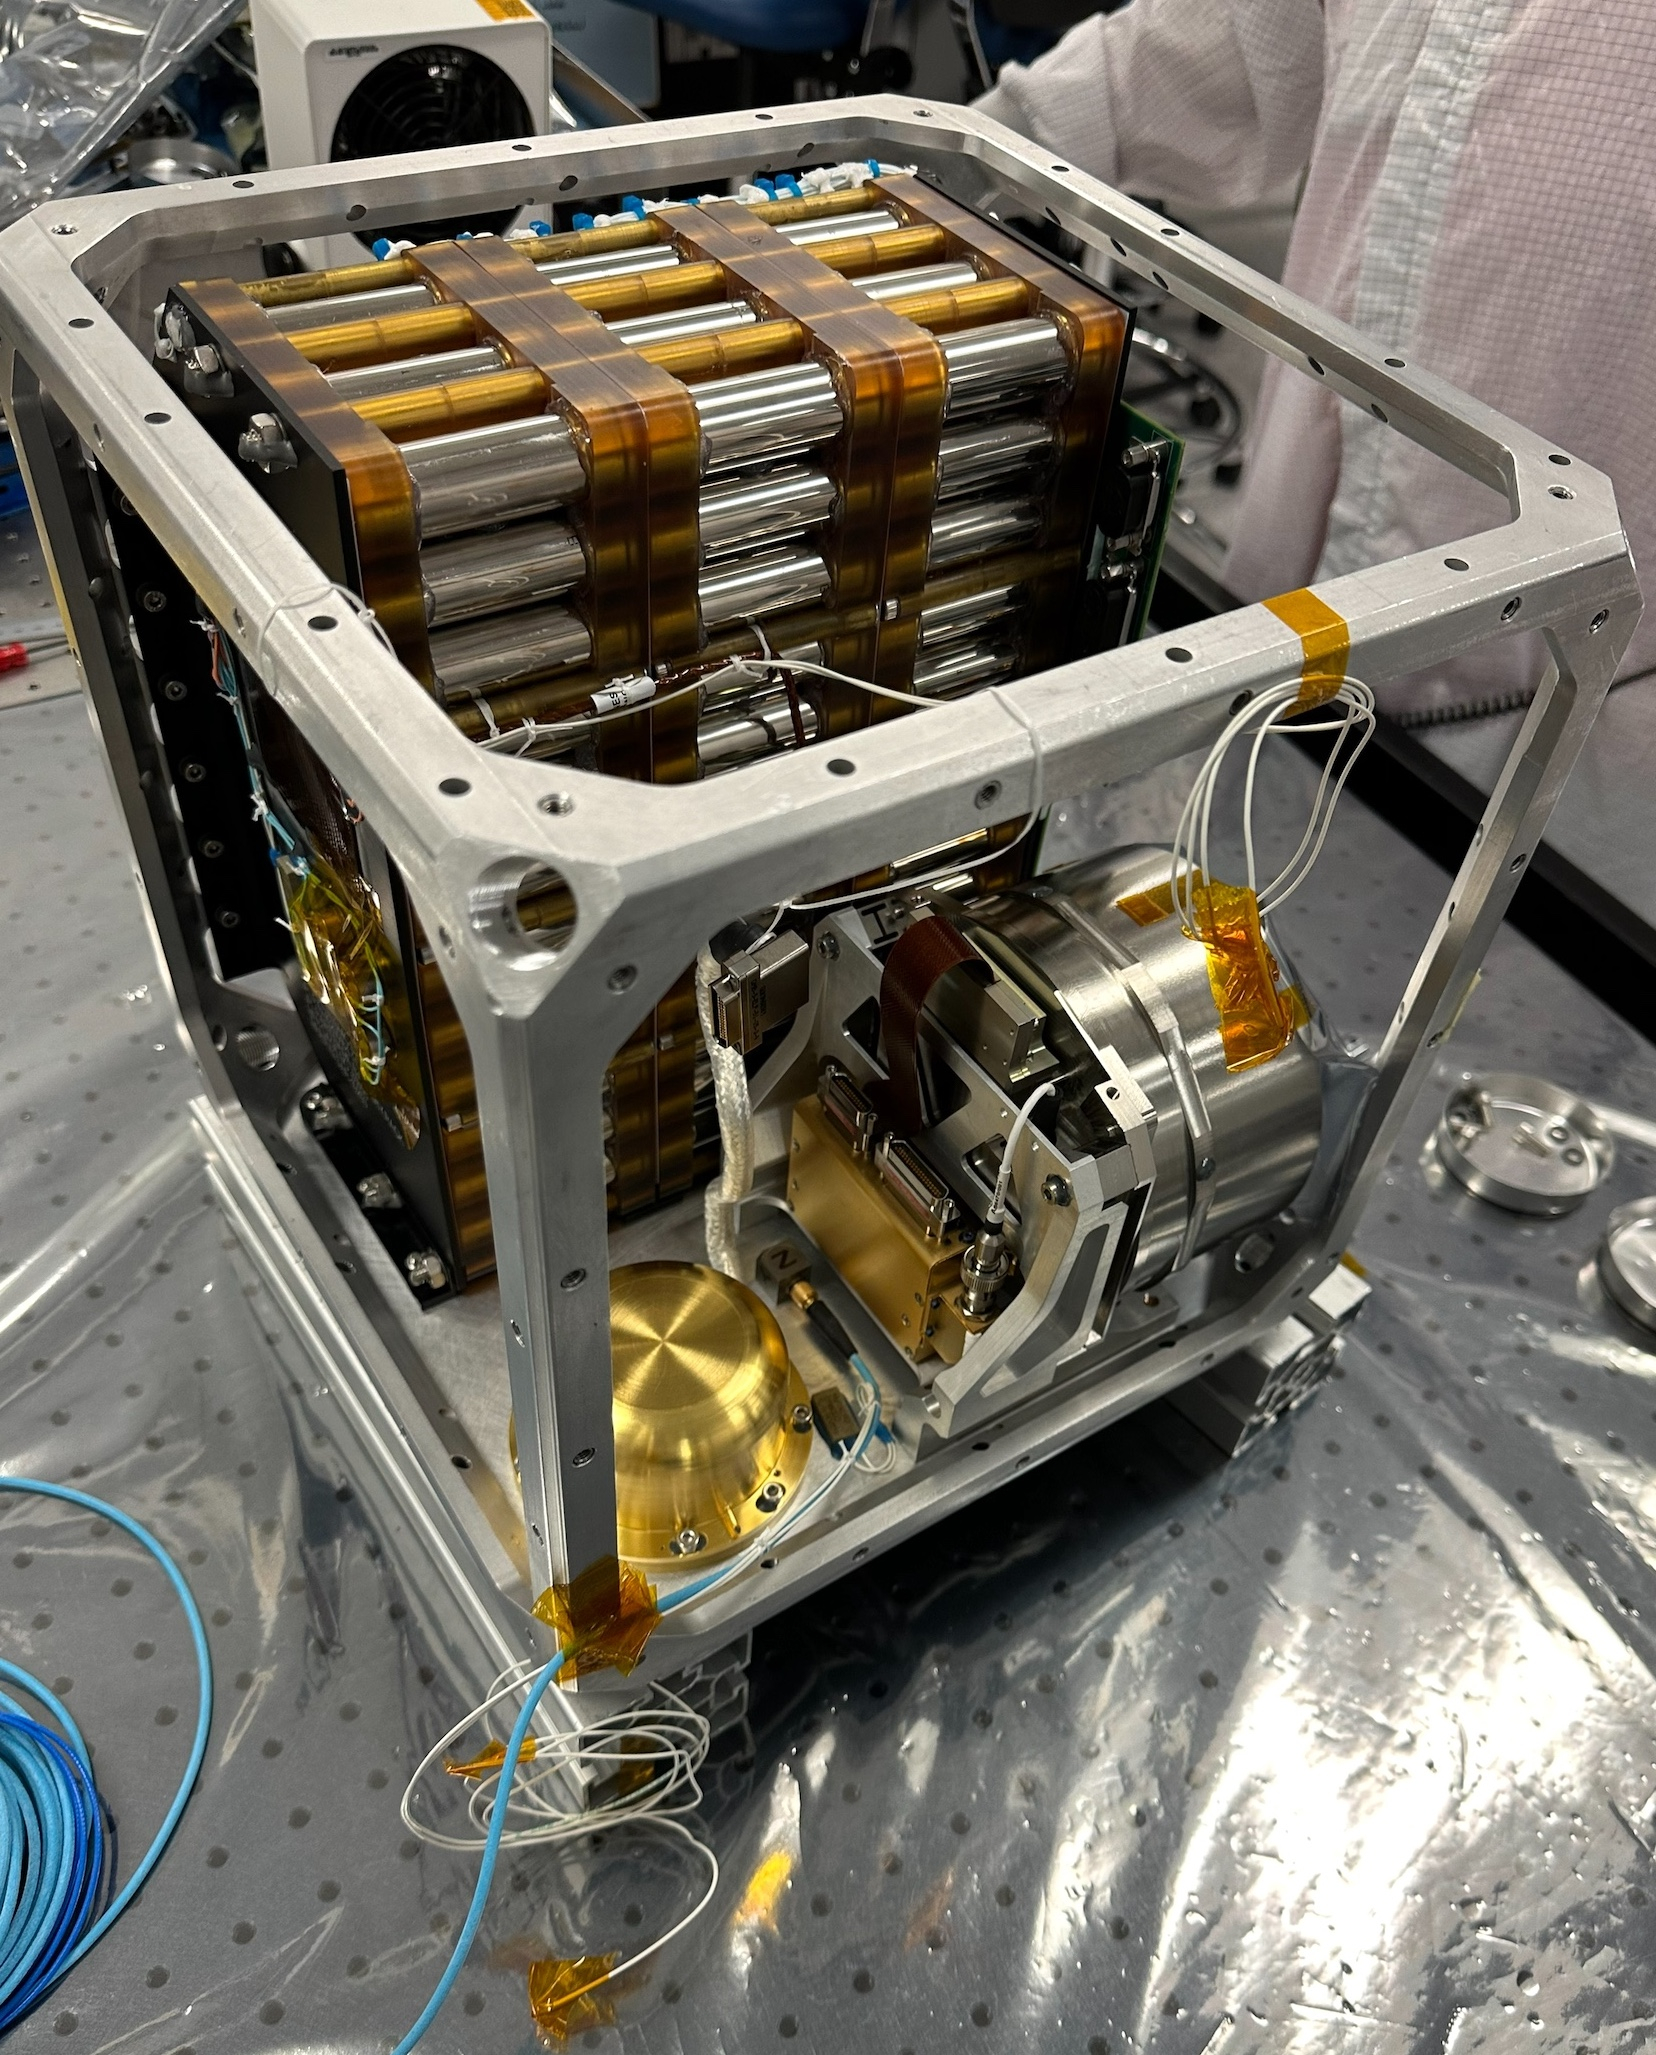

Farside Seismic Suite’s Cube Within a Cube

NASA’s Farside Seismic Suite (FSS) is assembled in a clean room at the agency’s Jet Propulsion Laboratory in Southern California in November 2023. Two sensitive seismometers packaged in the suite’s cube-within-a-cube structure will gather NASA’s first seismic data from the Moon in nearly 50 years and take the first-ever seismic measurements from the Moon’s far side. FSS will operate continuously for at least 4½ months, working through the long, cold lunar nights.

Seen here is the inner cube structure, with the suite’s large battery at rear. The gold, puck-shaped device at left is the Short Period sensor, or SP, which measures motion in three directions using sensors etched into a trio of square silicon chips, each about 1 inch (25 millimeters) wide. At right, within the silver cylindrical enclosure, is the Very Broadband seismometer, or VBB, the most sensitive seismometer ever built for use in space exploration. It can detect ground motions smaller than the size of a single hydrogen atom, measuring up-and-down movement using a pendulum held in place by a spring. Constructed as a backup instrument (a “flight spare”) for NASA’s InSight Mars lander by the French space agency, CNES (Centre National d’Études Spatiales), the VBB was slightly modified and packaged in a new enclosure for lunar use. The suite’s computer and electronics are packed alongside the battery and seismometers.

After being encased in insulation, this inner cube was suspended within a protective outer cube, which was in turn covered with a shiny insulating blanket.

Figure A, taken in February 2024, shows the completed inner cube – with the VBB at bottom left and electronics filling much of the remaining space – suspended by rods within the outer cube. On top is a white radiator that allows the suite to shed heat generated by its electronics during the hot lunar daytime hours. The red cylinder atop the radiator houses the suite’s antenna, for communicating with two small relay satellites that will orbit the Moon and send data to Earth. Insulating layers between the cubes and on the exterior would be added later.

Figure B, captured in March 2024, shows FSS encased in its shiny exterior insulating blanket. A fixture attached at top allows the payload to be moved in the clean room.

A division of Caltech in Pasadena, California, JPL manages, designed, assembled, and tested Farside Seismic Suite. The French space agency, CNES (Centre National d’Études Spatiales), and IPGP (Institut de Physique du Globe de Paris) provided the suite’s Very Broadband seismometer with support from Université Paris Cité and the CNRS (Centre National de la Recherche Scientifique). Imperial College, London and the University of Oxford collaborated to provide the Short Period sensor, managed by Kinemetrics in Pasadena. The University of Michigan provided the flight computer, power electronics, and associated software.

A selection of NASA’s PRISM (Payloads and Research Investigations on the Surface of the Moon), FSS is funded by the Exploration Science Strategy and Integration Office within the agency’s Science Mission Directorate. The Planetary Missions Program Office at NASA’s Marshall Space Flight Center provides program management. FSS will land on the Moon as part of an upcoming lunar delivery under NASA’s CLPS (Commercial Lunar Payload Services) initiative.

Credit: NASA/JPL-Caltech